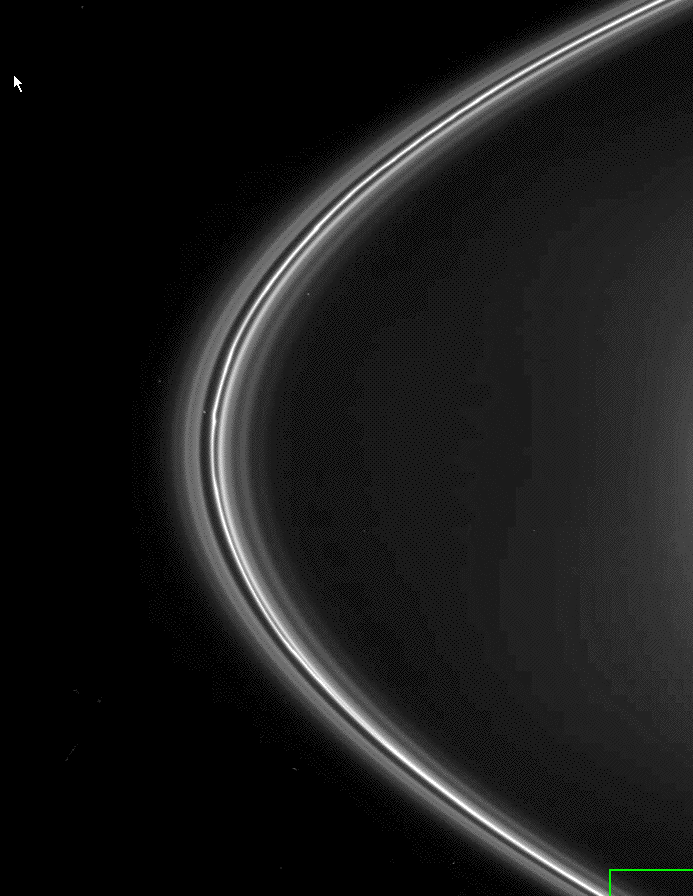

Unidentified F Ring Objects

A solitary clump-like feature in Saturn’s F ring orbits past in this movie sequence made from Cassini images. This feature is seen magnified at the bottom right in PIA07716.

Scientists are trying to determine whether these features are solid moonlets that help control the ring or just loose clumps of particles within the ring.

The images in this sequence were acquired in visible light using the Cassini spacecraft narrow-angle camera on April 13, 2005, at a distance of approximately 1.2 million kilometers (700,000 miles) from Saturn. Image scale is about 7 kilometers (4 miles) per pixel.

The Cassini-Huygens mission is a cooperative project of NASA, the European Space Agency and the Italian Space Agency. The Jet Propulsion Laboratory, a division of the California Institute of Technology in Pasadena, manages the mission for NASA’s Science Mission Directorate, Washington, D.C. The Cassini orbiter was designed, developed and assembled at JPL.

Credit: NASA/JPL/Space Science Institute